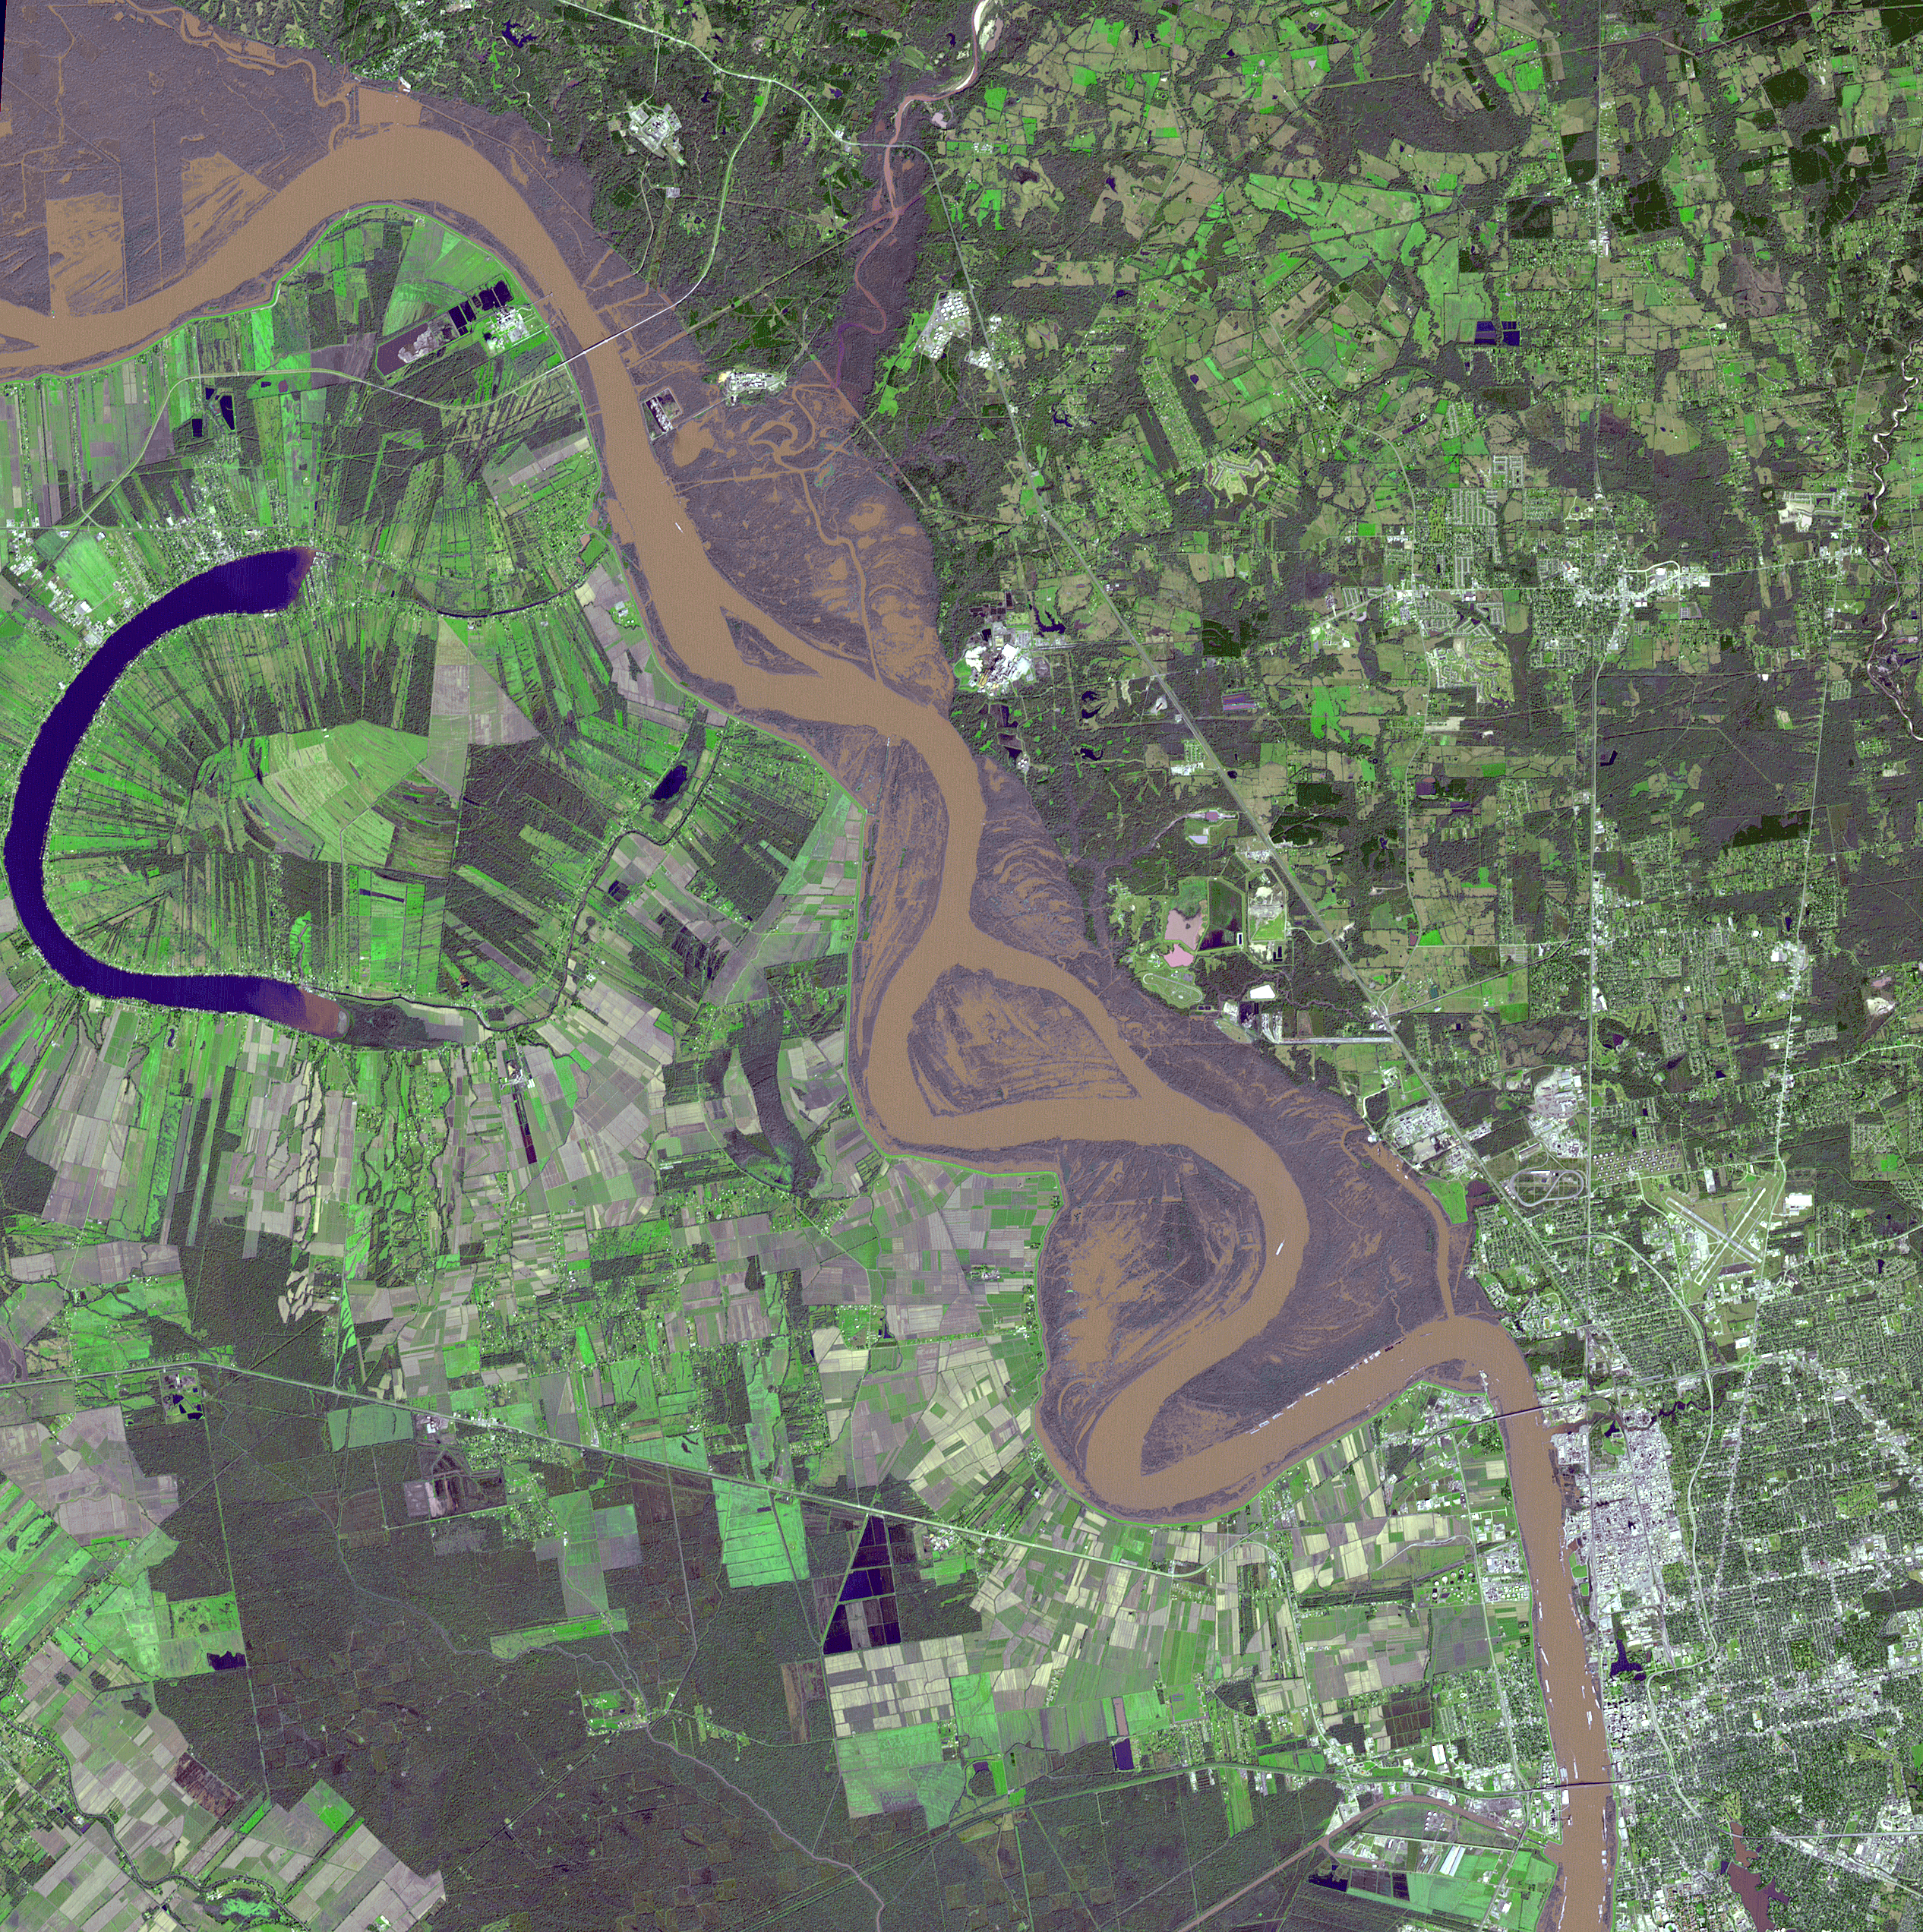

Flooding on the Mississippi River Captured by NASA Spacecraft

Heavy rains in the Midwest in early January 2016 led to major flooding along the Mississippi River, affecting Missouri, Illinois, Arkansas and Tennessee. As of January 17, flood warnings were issued for the area around Baton Rouge, Louisiana, as the river crested at 43.3 feet (13.1 meters), 8 feet (2.4 meters) above flood stage. Shipping and industrial activities were significantly affected; low-lying areas were flooded, and agricultural operations were impacted on the west side of the river. This image from the Advanced Spaceborne Thermal Emission and Reflection Radiometer (ASTER) on NASA’s Terra spacecraft was acquired Jan. 17, 2016, covers an area of 23.6 by 23.6 miles (38 by 38 kilometers), and is located at 30.6 degrees north, 91.3 degrees west.

With its 14 spectral bands from the visible to the thermal infrared wavelength region and its high spatial resolution of 15 to 90 meters (about 50 to 300 feet), ASTER images Earth to map and monitor the changing surface of our planet. ASTER is one of five Earth-observing instruments launched Dec. 18, 1999, on Terra. The instrument was built by Japan’s Ministry of Economy, Trade and Industry. A joint U.S./Japan science team is responsible for validation and calibration of the instrument and data products.

The broad spectral coverage and high spectral resolution of ASTER provides scientists in numerous disciplines with critical information for surface mapping and monitoring of dynamic conditions and temporal change. Example applications are: monitoring glacial advances and retreats; monitoring potentially active volcanoes; identifying crop stress; determining cloud morphology and physical properties; wetlands evaluation; thermal pollution monitoring; coral reef degradation; surface temperature mapping of soils and geology; and measuring surface heat balance.

The U.S. science team is located at NASA’s Jet Propulsion Laboratory, Pasadena, Calif. The Terra mission is part of NASA’s Science Mission Directorate, Washington, D.C.

Credit: NASA/GSFC/METI/ERSDAC/JAROS, and U.S./Japan ASTER Science Team